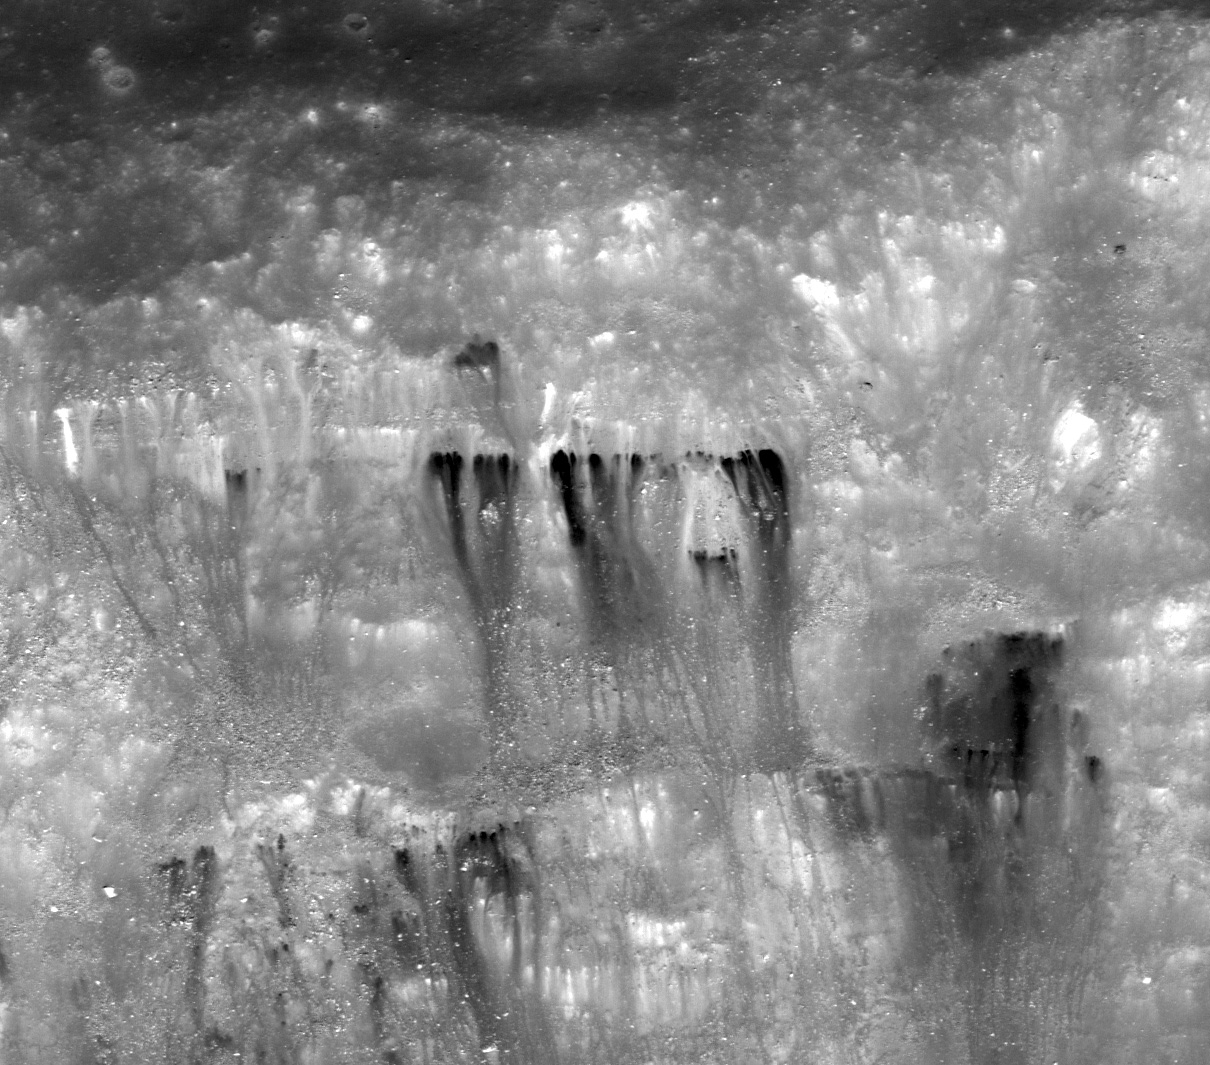

Dark Streaks in Diophantus Crater

Northern flank of Diophantus crater. LROC NAC M124797072L, 0.56 m/pixel, image width is about 678 meters. Illumination is from the bottom of the image, downslope direction is from top to bottom of the image.

This image from NASA’s Lunar Reconnaissance Orbiter (LRO) reveals the upper slopes of Diophantus crater, located on the western edge of Mare Imbrium. The upper dark area of this image corresponds to the flat mare surface, outside of the crater. The most striking feature here is the dark material that flowed down the crater wall. The reflectance of surface materials is controlled by various factors such as sunlight direction, grain sizes and surface textures, and composition. In this picture, the dark materials are most likely a different composition (relatively bright materials also flowed down-slope next to the dark flows).

Context map around Diophantus crater. Image center location is 326.34E, 27.63N. LROC WAC 100 m/pix mono-chrome global mosaic overlayed by WAC color DTM 500 m/px (DLR, Germany). Blue box at the image center corresponds to the footprint of today’s featured NAC image

NASA’s Goddard Space Flight Center built and manages the mission for the Exploration Systems Mission Directorate at NASA Headquarters in Washington. The Lunar Reconnaissance Orbiter Camera was designed to acquire data for landing site certification and to conduct polar illumination studies and global mapping. Operated by Arizona State University, LROC consists of a pair of narrow-angle cameras (NAC) and a single wide-angle camera (WAC). The mission is expected to return over 70 terabytes of image data.

Credit: NASA/GSFC/Arizona State University